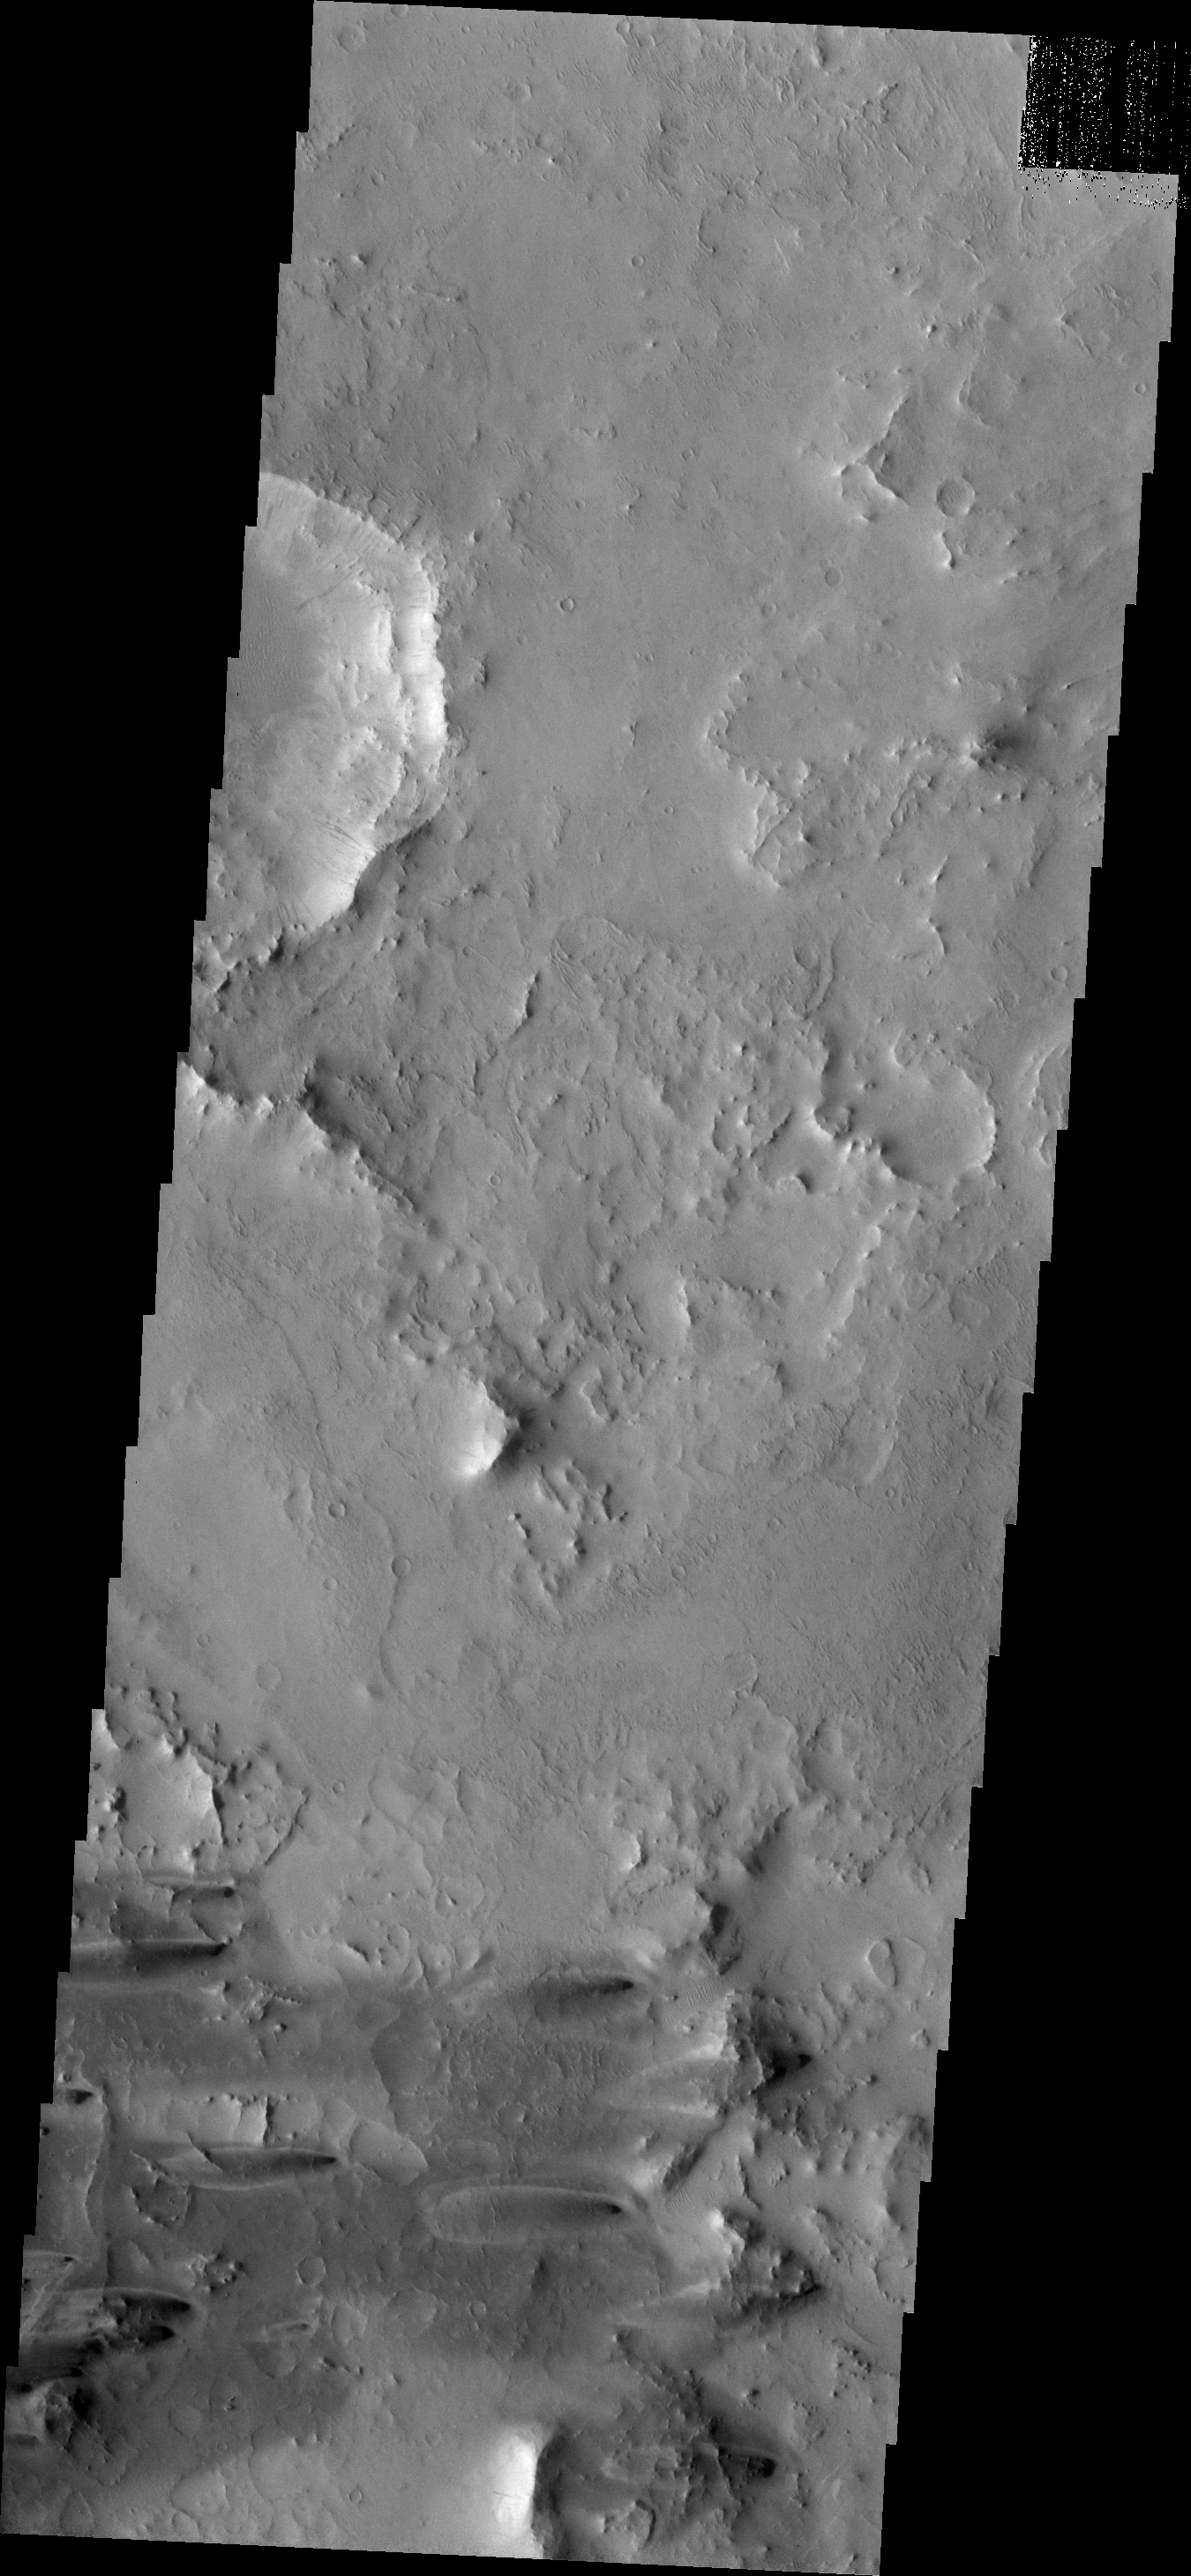

Windstreaks

The unusual windstreaks at the bottom of this VIS image appear to have formed around small dark sand dunes.

Image information: VIS instrument. Latitude 13.6N, Longitude 36.7E. 18 meter/pixel resolution.

Please see the THEMIS Data Citation Note for details on crediting THEMIS images.

Note: this THEMIS visual image has not been radiometrically nor geometrically calibrated for this preliminary release. An empirical correction has been performed to remove instrumental effects. A linear shift has been applied in the cross-track and down-track direction to approximate spacecraft and planetary motion. Fully calibrated and geometrically projected images will be released through the Planetary Data System in accordance with Project policies at a later time.

NASA’s Jet Propulsion Laboratory manages the 2001 Mars Odyssey mission for NASA’s Office of Space Science, Washington, D.C. The Thermal Emission Imaging System (THEMIS) was developed by Arizona State University, Tempe, in collaboration with Raytheon Santa Barbara Remote Sensing. The THEMIS investigation is led by Dr. Philip Christensen at Arizona State University. Lockheed Martin Astronautics, Denver, is the prime contractor for the Odyssey project, and developed and built the orbiter. Mission operations are conducted jointly from Lockheed Martin and from JPL, a division of the California Institute of Technology in Pasadena.

Credit: NASA/JPL/ASU